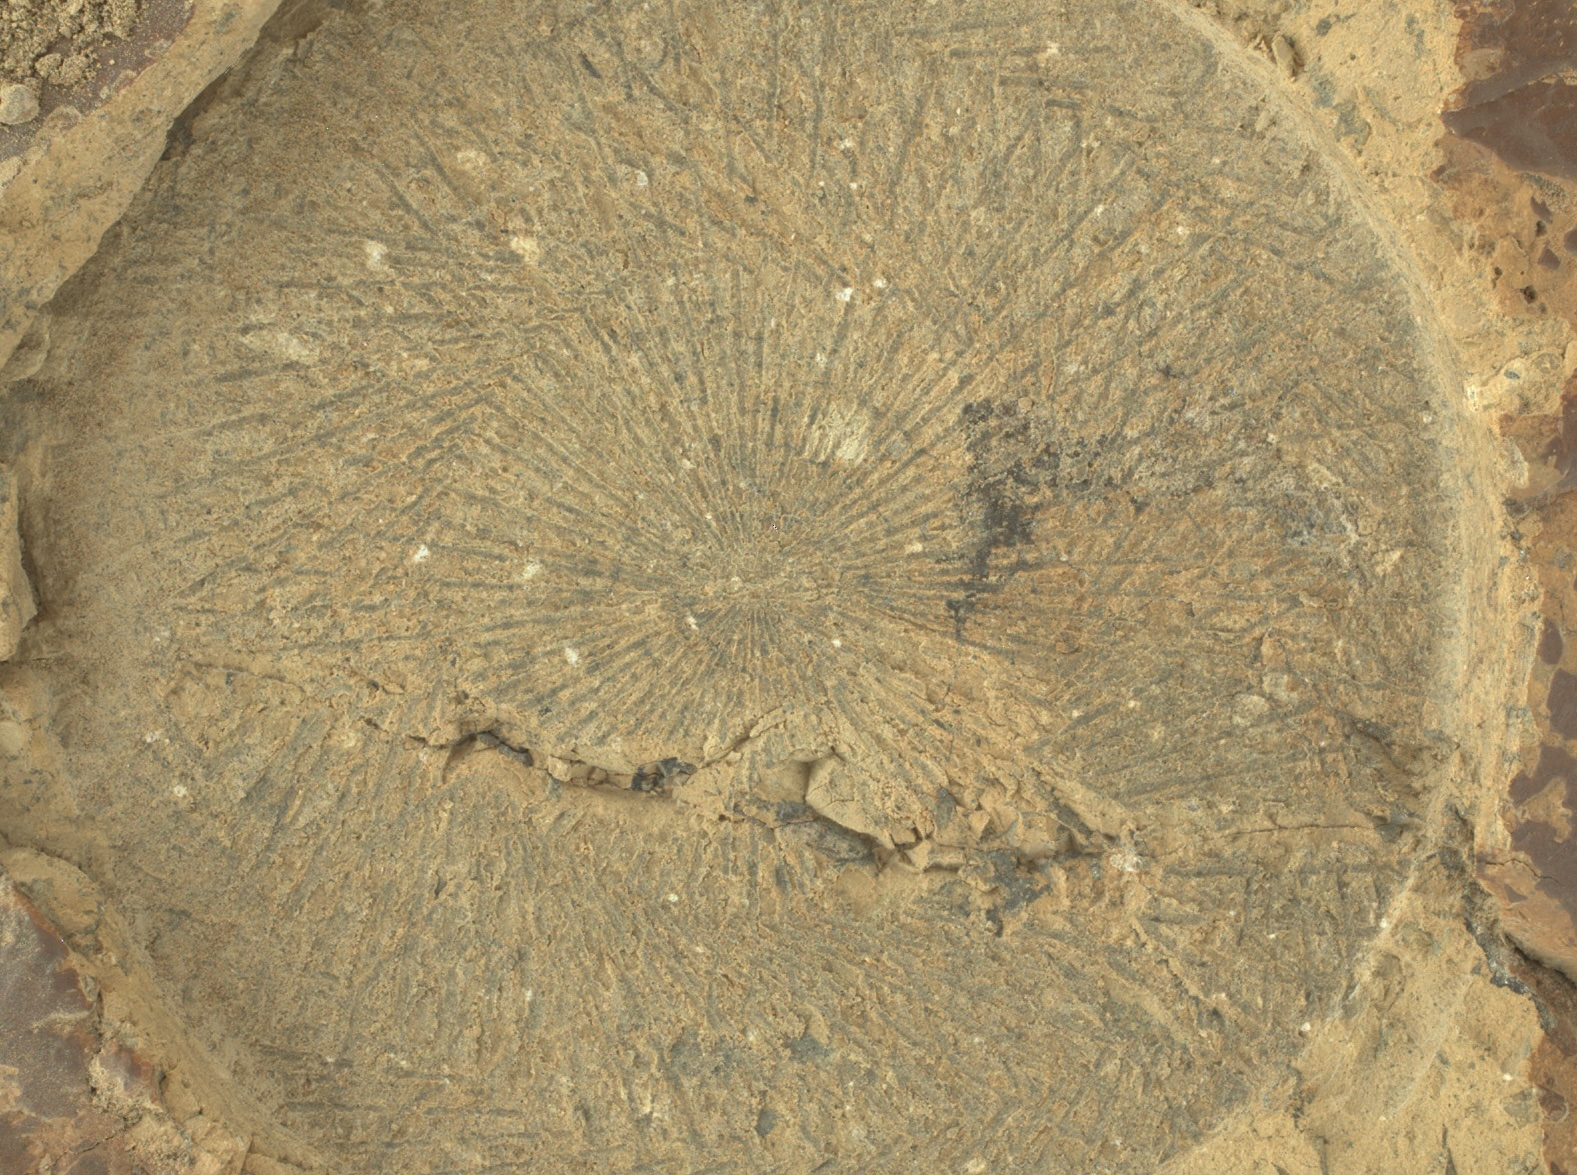

Zooming in on Perseverance Rover’s ‘Kenmore’ Abrasion Patch

This close-up view of an abrasion made by NASA’s Perseverance rover on June 5, 2025 (the 1,526th day, or sol, of its mission to Mars), shows distinctive “tool marks” formed as the abrasion bit interacted with the rock. These radiating patterns of lines tend to indicate that the rock is relatively hard. The image was taken from approximately 2.76 inches (7 centimeters) away by the rover’s WATSON (Wide Angle Topographic Sensor for Operations and eNgineering) imager.

A maroon-brown rock coating can be seen at the far edges and corners of the image. This coating was chipped off and removed within the area of the patch by the abrasion process.

Most of the distinctive white, millimeter-sized grains set within a finer-grained gray matrix contain feldspar (an aluminum silicate mineral). The irregularly shaped dark patches in the upper right quadrant as well as those within the fracture that cuts through the lower half of the abrasion are composed chiefly of manganese and nickel.

WATSON, part of an instrument called SHERLOC (Scanning Habitable Environments with Raman & Luminescence for Organics & Chemicals), was built by Malin Space Science Systems (MSSS) in San Diego and is operated jointly by MSSS and NASA’s Jet Propulsion Laboratory in Southern California.

JPL, which is managed for the agency by Caltech, built and manages operations of the Perseverance rover.

Credit: NASA/JPL-Caltech/MSSS